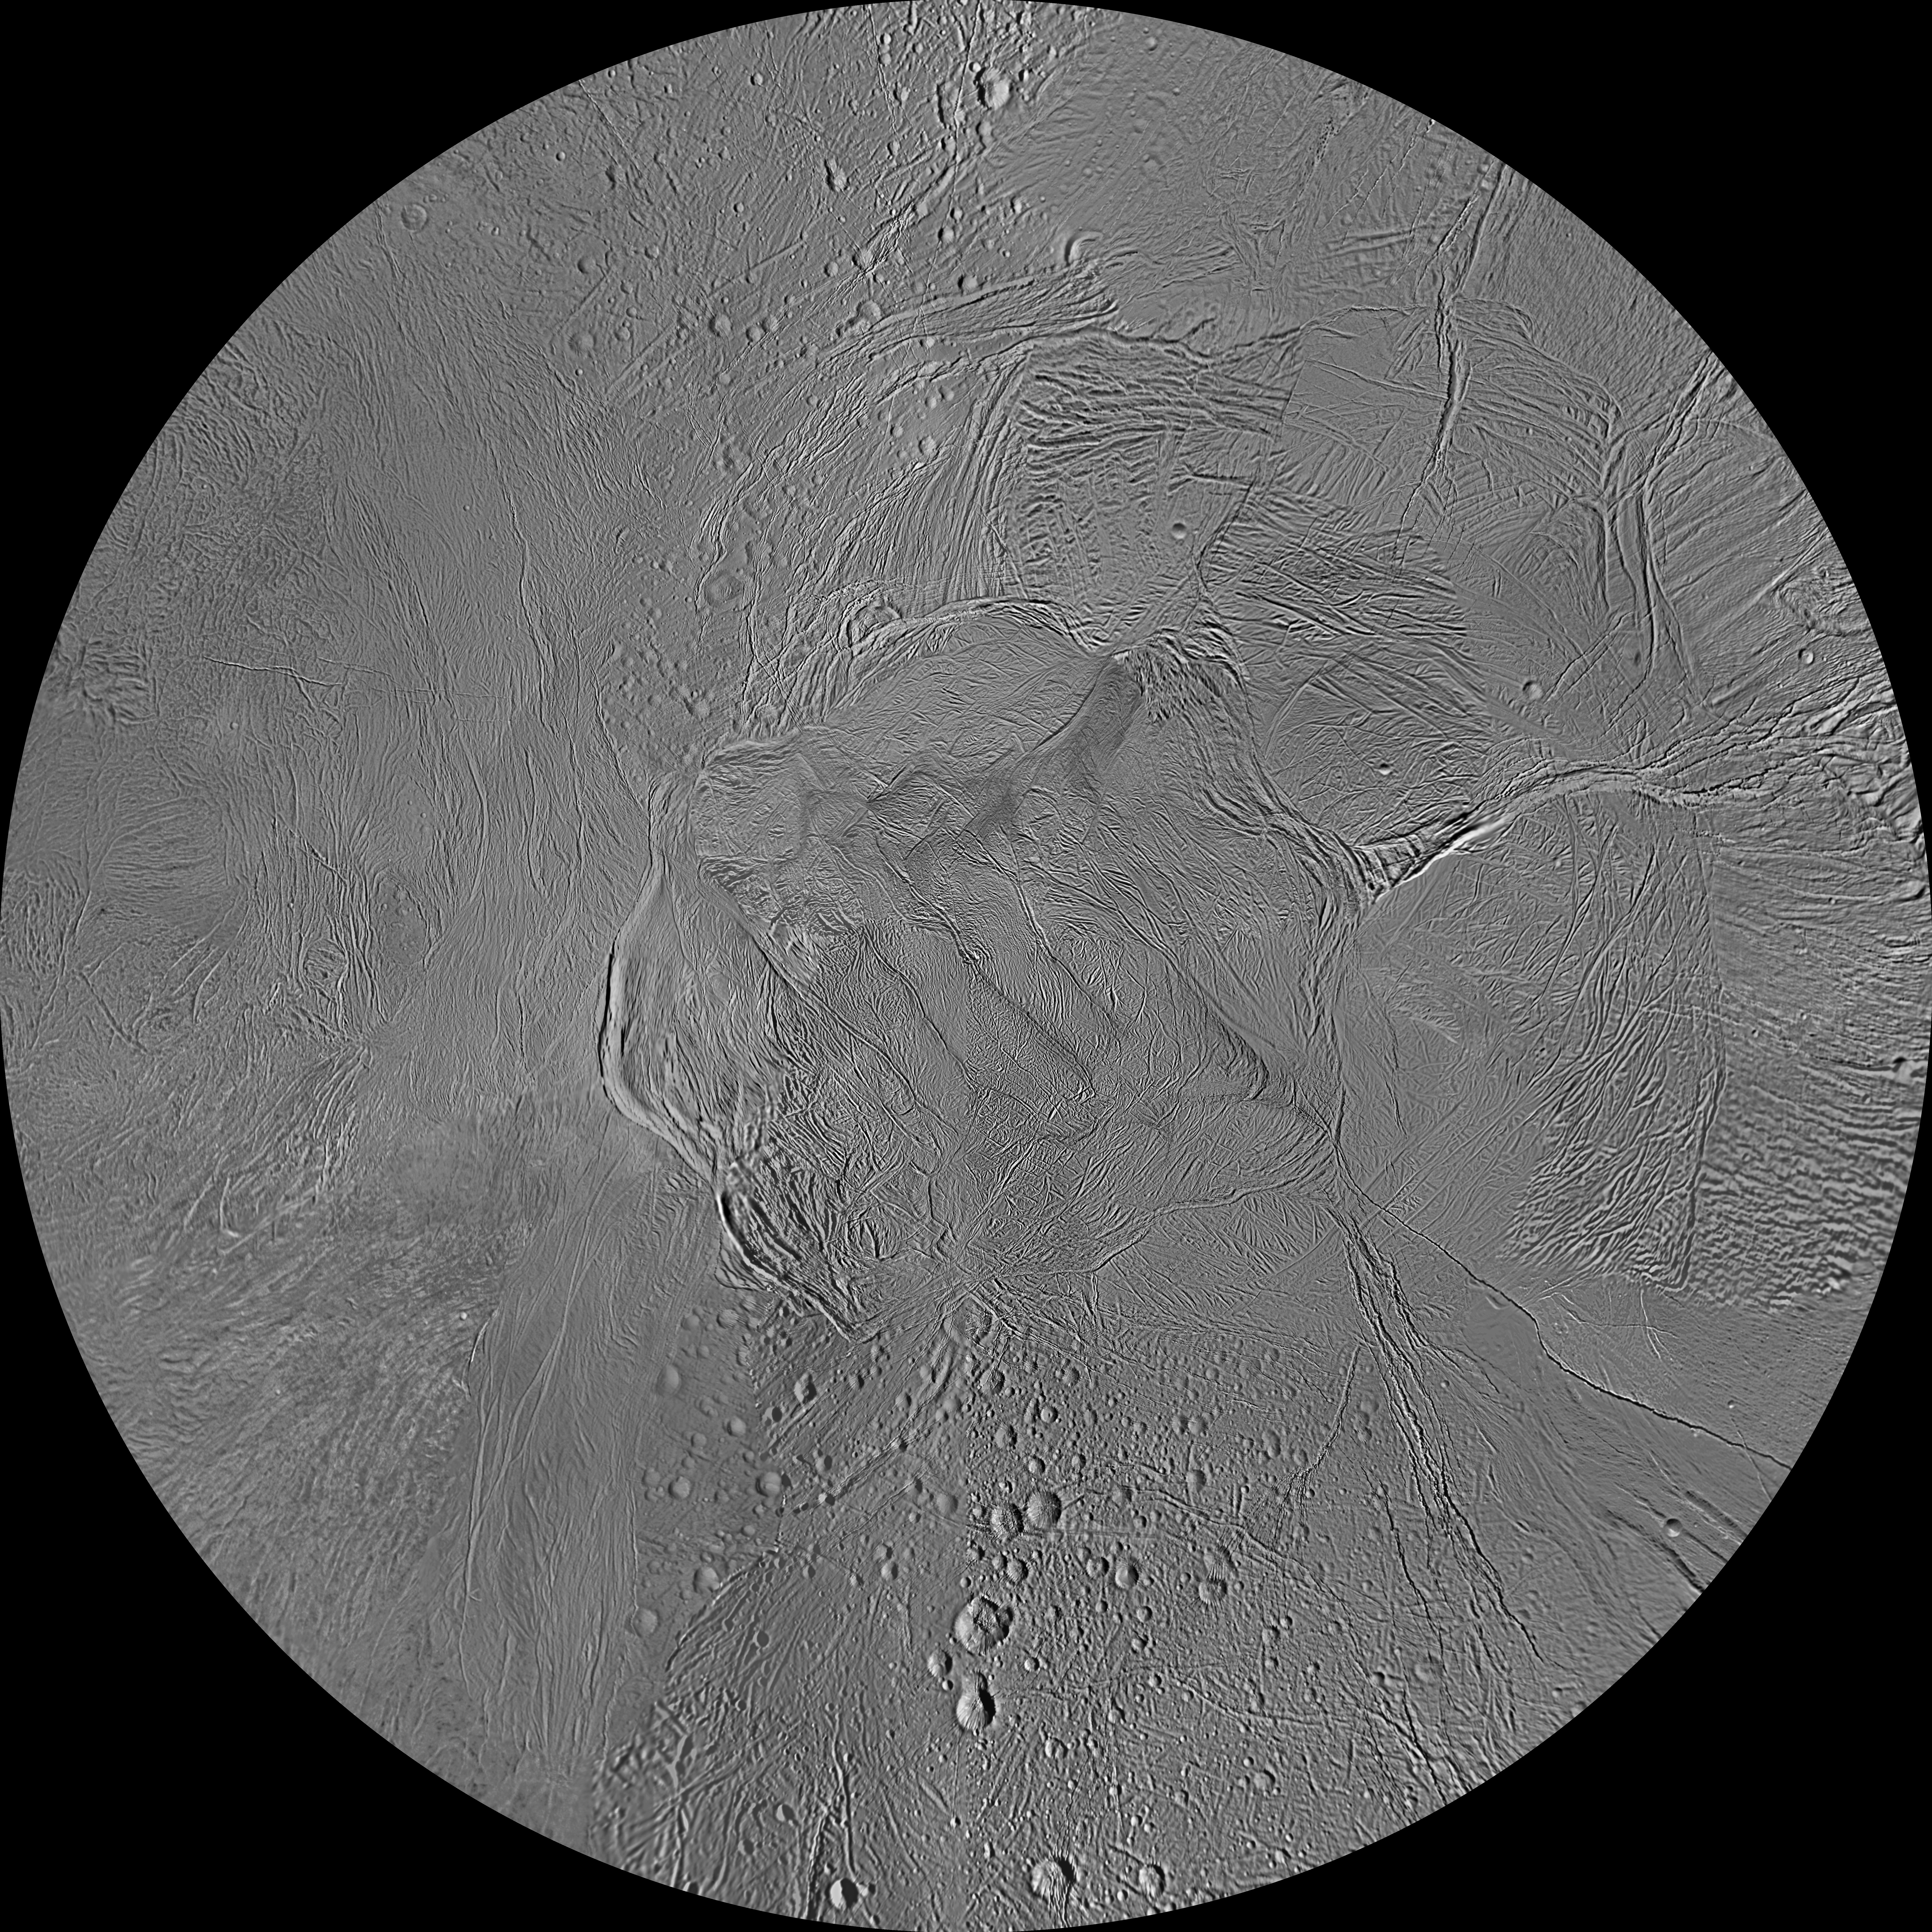

Enceladus Polar Maps – December 2011

The northern and southern hemispheres of Enceladus are seen in these polar stereographic maps, mosaicked from the best-available Cassini clear-filter images.

Each map is centered on one of the poles and surface coverage extends to the equator. Grid lines show latitude and longitude in 30-degree increments. The scale in the full-size versions of these maps is 360 feet (110 meters) per pixel. These maps are updated versions of those released in February 2010 (see PIA12565 and PIA12566).

These two maps show that the character of terrains near the north pole differs strongly from those near the south pole. Terrain near the north pole is among the most heavily cratered and oldest on the surface of Enceladus. The northern hemisphere map shows that a broad band of cratered terrain extends from the equator on the Saturn-facing side (centered on 0 degrees longitude), over the pole and to the equator on the anti-Saturn side (centered on 180 degrees longitude). Terrains near the equator and mid-latitudes on the leading (90 degrees west longitude) and trailing (270 degrees west longitude) sides of Enceladus are much less heavily cratered and are characterized by intense zones of fracturing and faulting.

As seen in the southern hemisphere map, the band of cratered terrain at 0 and 180 degrees longitude extends southward from the equator. However, poleward of about 55 degrees south latitude, the cratered terrain is interrupted and replaced by a conspicuously fractured circumpolar terrain that is nearly devoid of impact craters. In contrast to the very old north polar terrains, the south circumpolar terrains are among the youngest on the surface of Enceladus.

Within the south circumpolar region is a group of prominent parallel “stripes” made up of fractures that are delineated by relatively dark albedo markings flanking the sides of each fracture.

An interesting property of the parallel fracture system is that each appears to turn back at its westernmost segment as if it has been “bent” or “folded” into a hook-like curve. Similar patterns of folded or kinked fractures can be found throughout the region — a unique feature of the south polar terrain.

The Cassini-Huygens mission is a cooperative project of NASA, the European Space Agency and the Italian Space Agency. The Jet Propulsion Laboratory, a division of the California Institute of Technology in Pasadena, manages the mission for NASA’s Science Mission Directorate, Washington, D.C. The Cassini orbiter and its two onboard cameras were designed, developed and assembled at JPL. The imaging operations center is based at the Space Science Institute in Boulder, Colo.

Credit: NASA/JPL-Caltech/Space Science Institute